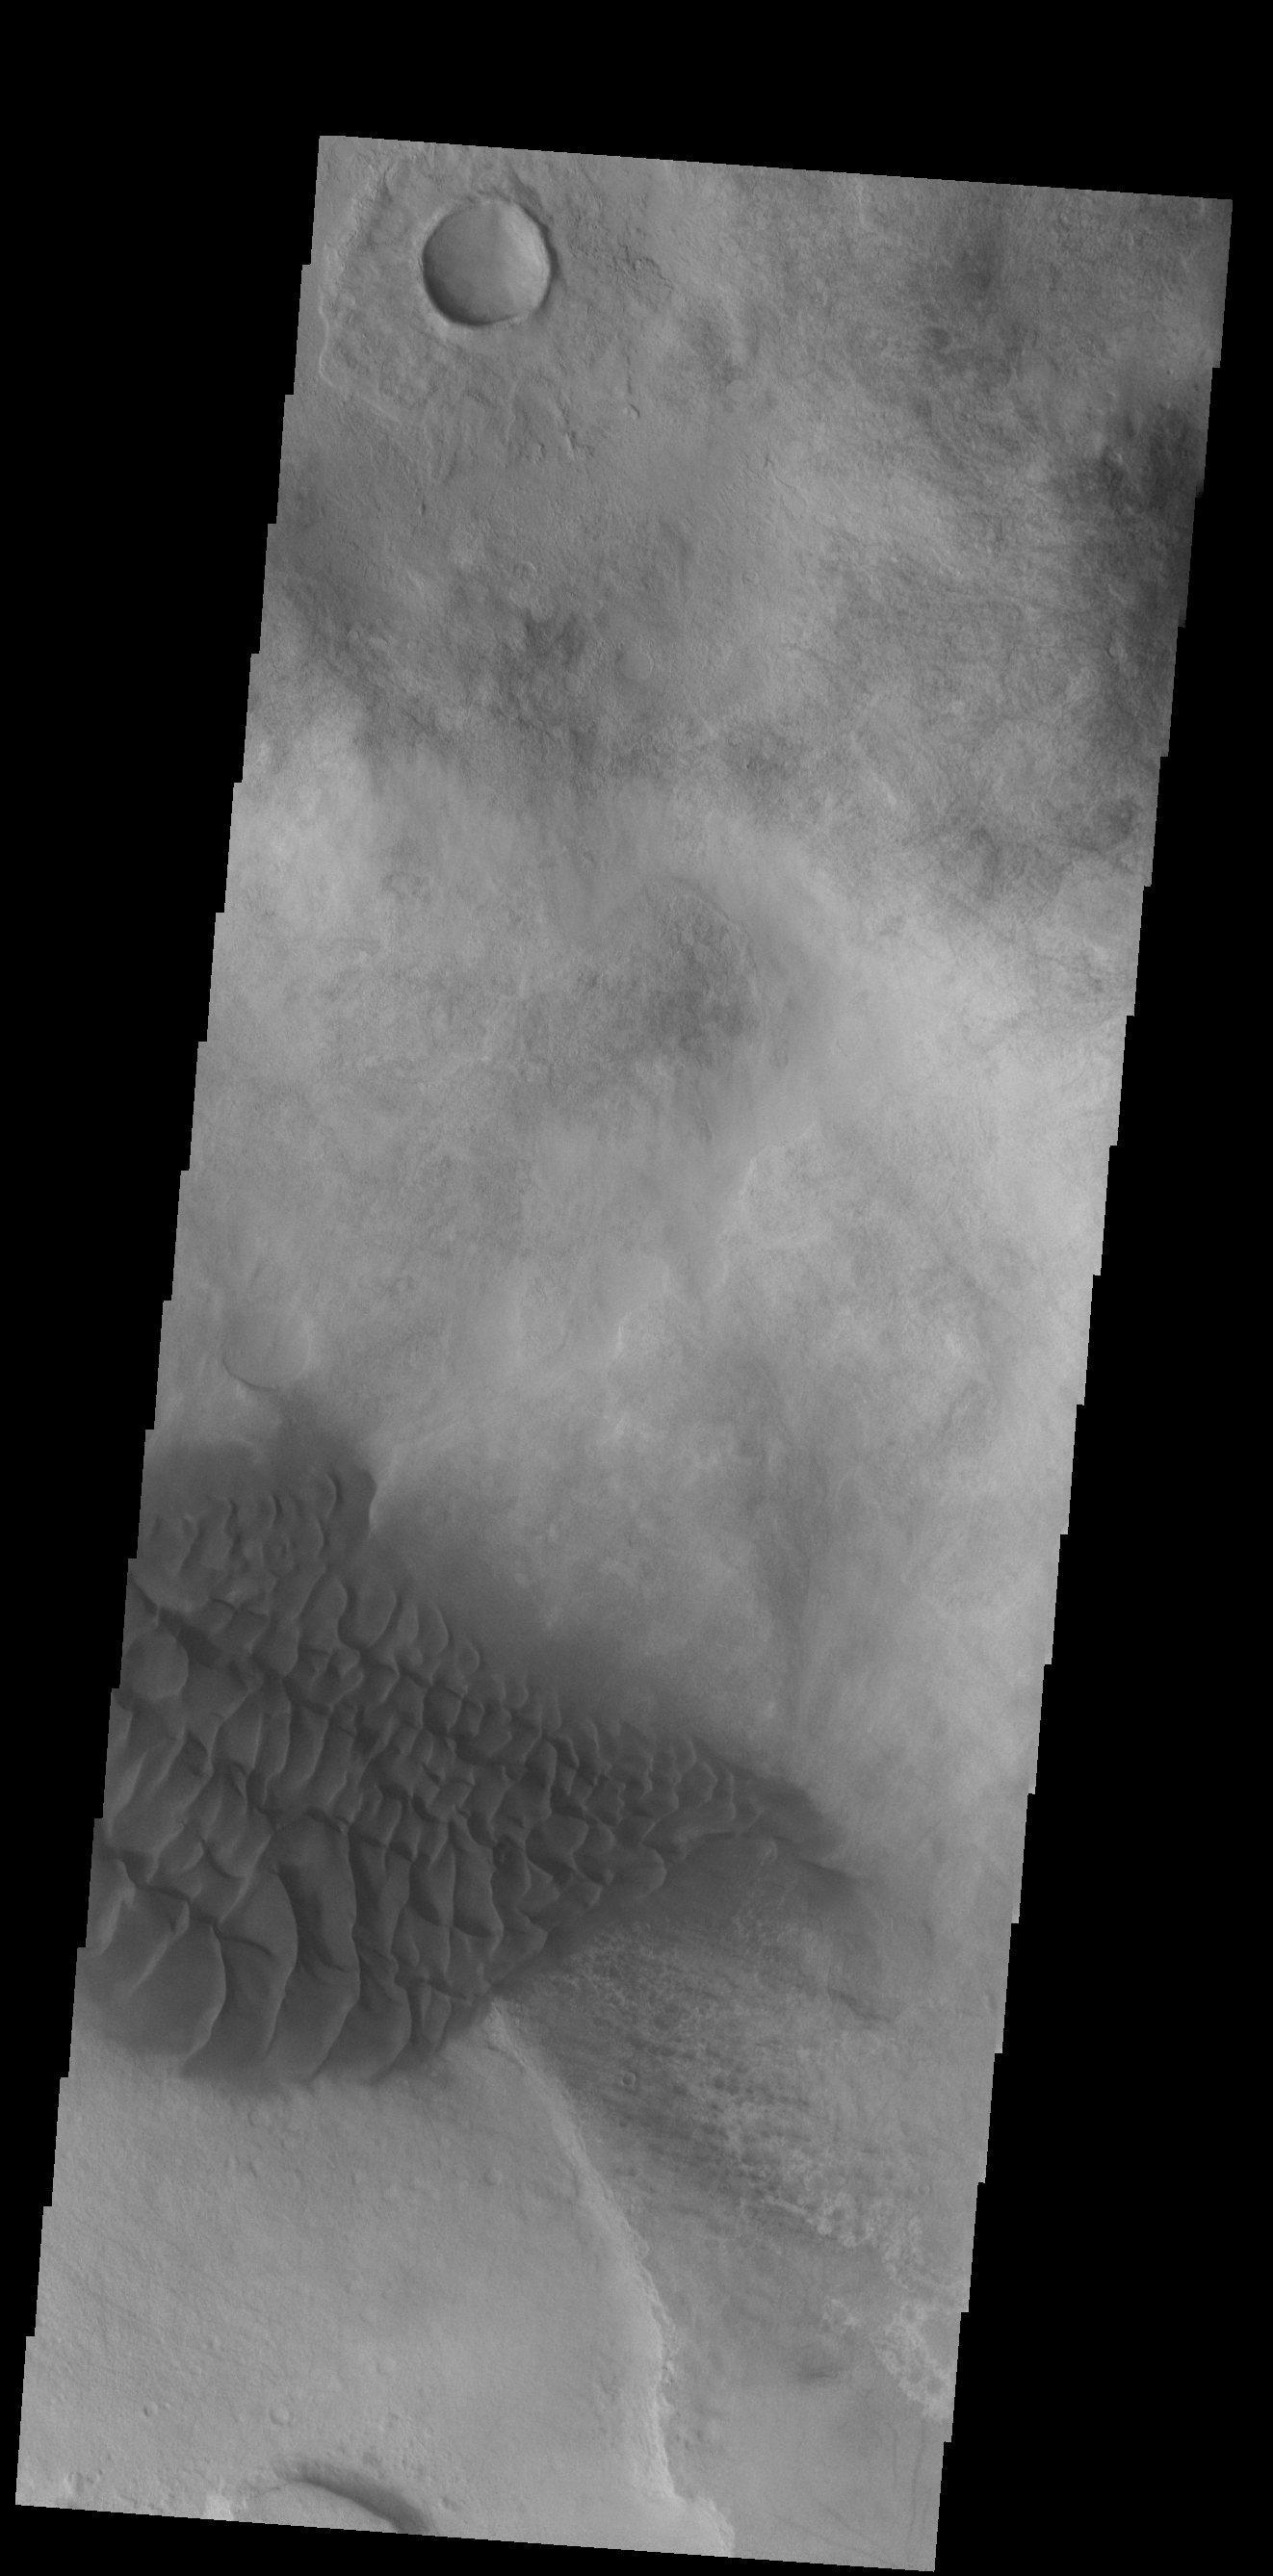

Halley Crater Dunes

Halley Crater is located on the western side of Argyre Planitia. Sand dunes cover part of the crater floor.

Credit: NASA/JPL-Caltech/ASU